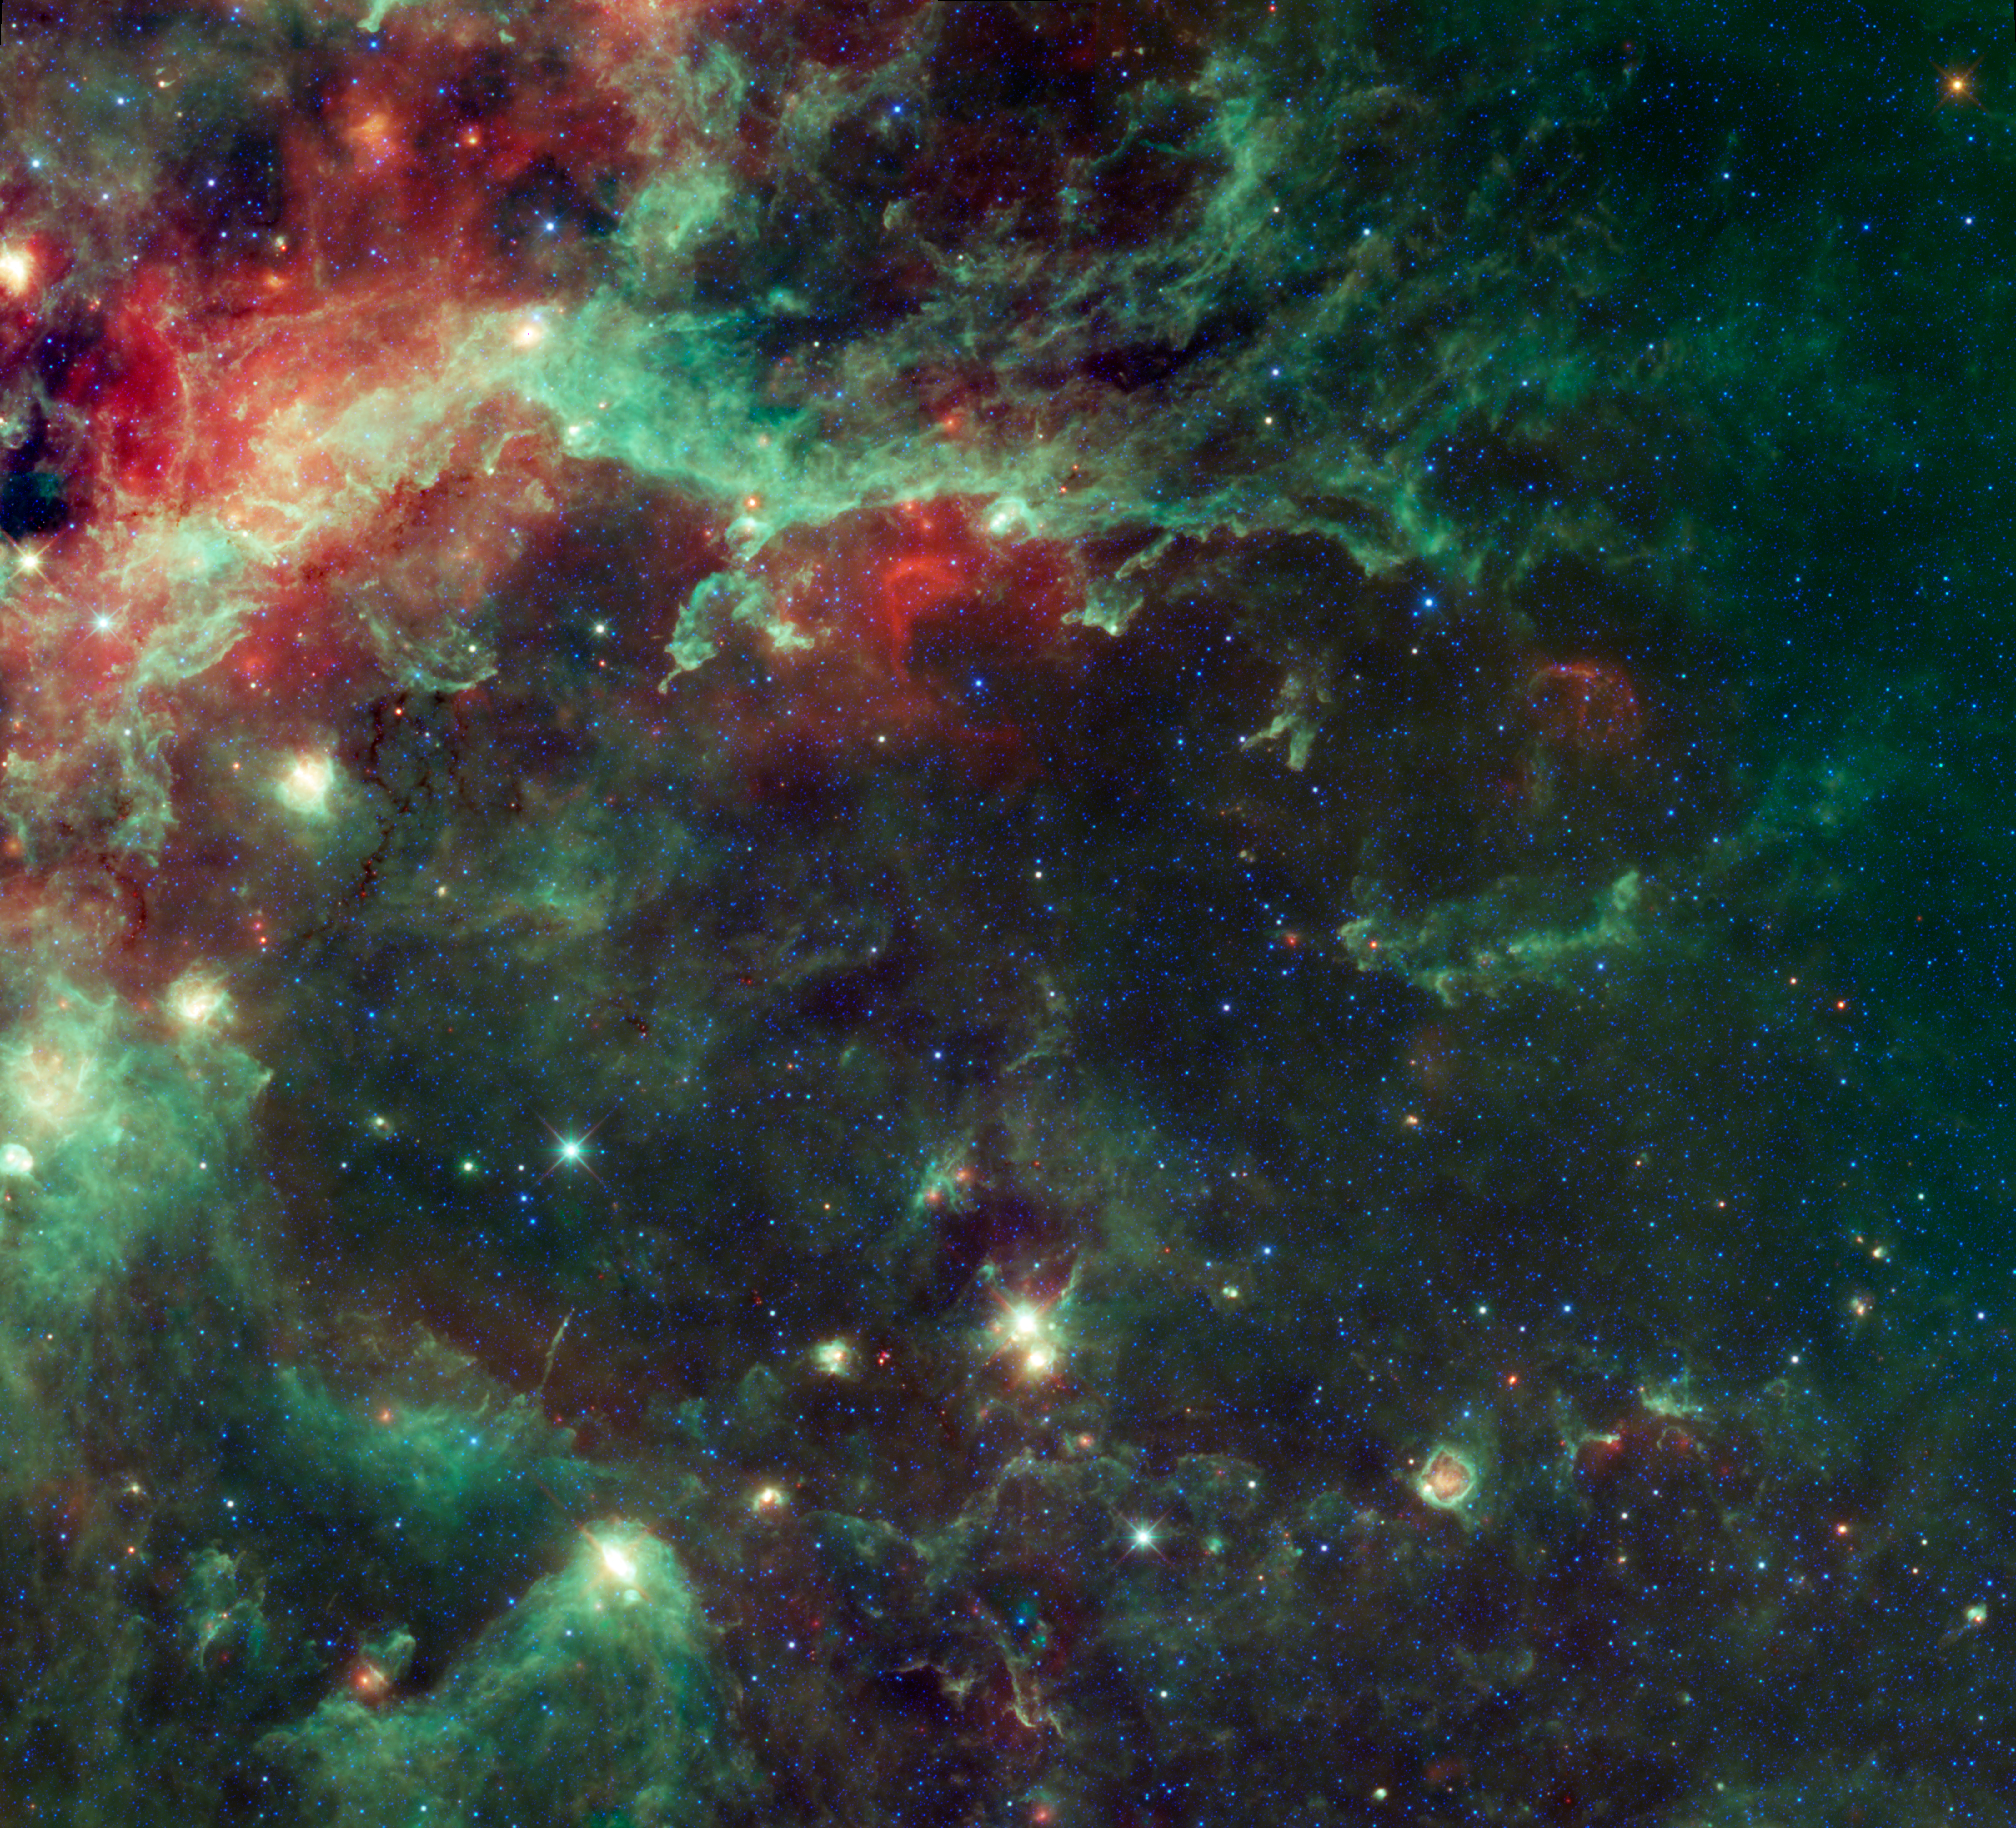

Star Formation in the Heart of the Swan

NASA’s Wide-field Infrared Survey Explorer, or WISE, captured this image of a huge complex of star-forming clouds and stellar clusters found in the constellation Cygnus. Best known as a swan winging its way across the night, the constellation Cygnus is easily seen in the northern hemisphere’s summertime sky. The constellation is also commonly known as the Northern Cross. WISE zooms in on the region surrounding the swan’s heart, revealing vast clouds of dust that light up the sky in infrared. This image covers an area of the sky nearly ten times as wide as the full moon and nearly nine times as high (4.93 by 4.47 degrees).

The heart of the swan (or the center of the cross) is represented by the star Sadr, seen here as the bright yellow spot near the point where the green filaments in the upper part of the image converge and bend down towards the left. This star’s name comes from the Arabic phrase “Al Sadr al Dajājah,” meaning the Hen’s Breast. Sadr is also known as Gamma Cygni because it is the third brightest star in the constellation Cygnus. Although Sadr is very bright in visible light, in infrared light it is overshadowed by surrounding clouds of dust and gas, including the nebulae IC 1318, LDN 889 and NGC 6888. Although it looks like Sadr is embedded in the nebulae, it is actually only 1,800 light years away whereas the nebula IC 1318 is much more distant at 4,900 light-years.

IC 1318 can be seen as the bright green and red clouds that curve to the left of Sadr. There are three distinct parts of this nebula that are identified as IC 1318 A, B and C. This nebula is considered an emission nebula because radiation from nearby stars heats the cloud, causing it to become ionized and emit visible light.

When viewed through optical telescopes, a black rift separates IC 1318 B and C. This dark area is known as LDN 889 and is classified as a dark nebula. In visible light, this cloud of dust obscures light from the stars behind it, making it appear as though there is a dark lane cutting through the sky. WISE detects this dust in infrared light so we can see it. LDN stand for Lynds’ Dark Nebula, which is a catalogue of dark nebula complied by astronomer B.T. Lynds.

On the opposite side of the WISE image, in the upper right quadrant, we can see a curved red cloud. This is another nebula, NGC 6888. More descriptively known as the Crescent nebula, this is another emission nebula. This nebula is ionized by a very hot, very massive type of star known as a Wolf-Rayet star, WR 136.

Scattered throughout this image are numerous stellar clusters of varying ages. One example is the star cluster Messier 29, which can be found to the left of center in the WISE image. Also known as M29 or NGC 6913, this is an open cluster of stars located approximately 3,700 light-years away.

JPL manages the Wide-field Infrared Survey Explorer for NASA’s Science Mission Directorate, Washington. The principal investigator, Edward Wright, is at UCLA. The mission was competitively selected under NASA’s Explorers Program managed by the Goddard Space Flight Center, Greenbelt, Md. The science instrument was built by the Space Dynamics Laboratory, Logan, Utah, and the spacecraft was built by Ball Aerospace & Technologies Corp., Boulder, Colo. Science operations and data processing take place at the Infrared Processing and Analysis Center at the California Institute of Technology in Pasadena. Caltech manages JPL for NASA.

Credit: NASA/JPL-Caltech/UCLA